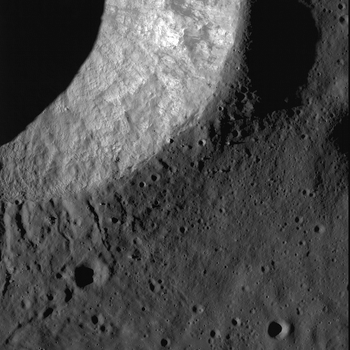

Milichius A

The inner rim of Milichius A crater in Mare Insularum. Image width is approximately 6 km wide.

Milichius A is a Copernican-aged crater found in the middle of Mare Insularum (upper left). There are many different sizes of impact craters in this view, from 9 km in diameter (Milichius A) all the way down to craters that are just a few meters across. The “cracked” appearance of the rim exterior is a result of impact melt flowing after emplacement, and is fairly common in other similarly-sized, relatively young Copernican-aged craters. You can also see that while there are numerous smaller craters on the surrounding ejecta blanket, the interior of the crater seemingly has far fewer craters than the exterior. Does this mean that there have been no impacts on the inner wall of Milichius A? Probably not — there have almost certainly been many small impacts on the steep surface. Instead, the streaks that you see on the crater walls are places where materials have simply slumped into the crater, covering and obscuring the smaller craters as it slides down the walls of the crater, although some of the darker, low-albedo streaks may actually be impact melt flows.

NASA’s Goddard Space Flight Center built and manages the mission for the Exploration Systems Mission Directorate at NASA Headquarters in Washington. The Lunar Reconnaissance Orbiter Camera was designed to acquire data for landing site certification and to conduct polar illumination studies and global mapping. Operated by Arizona State University, the LROC facility is part of the School of Earth and Space Exploration (SESE). LROC consists of a pair of narrow-angle cameras (NAC) and a single wide-angle camera (WAC). The mission is expected to return over 70 terabytes of image data.

Credit: NASA/GSFC/Arizona State University